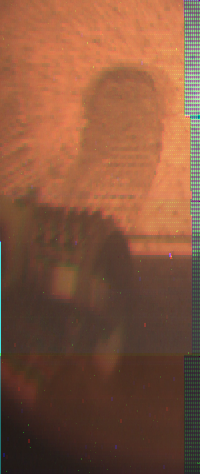

A Rover Wheel in Soil – Color

The image was taken by a camera aboard the Sojourner rover on Sol 4. A rover wheel is at center, and tracks are visible in the soil at top where the cleated wheel passed over the surface.

Mars Pathfinder is the second in NASA’s Discovery program of low-cost spacecraft with highly focused science goals. The Jet Propulsion Laboratory, Pasadena, CA, developed and manages the Mars Pathfinder mission for NASA’s Office of Space Science, Washington, D.C. JPL is an operating division of the California Institute of Technology (Caltech).

Photojournal note: Sojourner spent 83 days of a planned seven-day mission exploring the Martian terrain, acquiring images, and taking chemical, atmospheric and other measurements. The final data transmission received from Pathfinder was at 10:23 UTC on September 27, 1997. Although mission managers tried to restore full communications during the following five months, the successful mission was terminated on March 10, 1998.

Credit: NASA/JPL